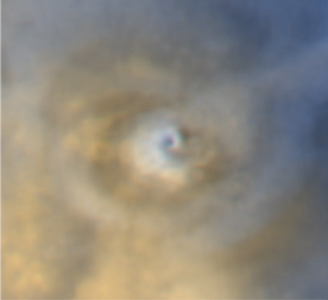

Repeated Clouds over Arsia Mons

Three wide angle views taken by the Mars Orbiter Camera on NASA’s Mars Global Surveyor at intervals approximately one Mars year apart show similar spiral dust clouds over a volcano named Arsia Mons. The upper-left image (figure 1) was taken on June 19, 2001, the first day of southern winter on Mars. The upper-right image (figure 2) was taken on April 24, 2003, in late southern autumn on Mars. The lower image was taken on Feb. 25, 2005, slightly earlier in late southern autumn on Mars.

Some parts of Mars experience weather phenomena that repeat each year at about the same time. In some regions, the repeated event may be a dust storm that appears every year, like clockwork, in such a way that we can only wish the weather were so predictable on Earth. One of the repeated weather phenomena occurs each year near the start of southern winter over Arsia Mons, which is located near 9 degrees south latitude, 121 degrees west longitude. Just before southern winter begins, sunlight warms the air on the slopes of the volcano. This air rises, bringing small amounts of dust with it. Eventually, the rising air converges over the volcano’s caldera, the large, circular depression at its summit. The fine sediment blown up from the volcano’s slopes coalesces into a spiraling cloud of dust that is thick enough to actually observe from orbit.

The spiral dust cloud over Arsia Mons repeats each year, but observations and computer calculations indicate it can only form during a short period of time each year. Similar spiral clouds have not been seen over the other large Tharsis volcanoes, but other types of clouds have been seen.

The spiral dust cloud over Arsia Mons can tower 15 to 30 kilometers (9 to 19 miles) above the volcano. The white and bluish areas in the images are thin clouds of water ice. In the 2005 case, more water ice was present than in the previous years at the time the pictures were obtained. For scale, the caldera of Arsia Mons is about 110 kilometers (68 miles) across, and the summit of the volcano stands about 10 kilometers (6 miles) above its surrounding plains.

The Mars Orbiter Camera was built and is operated by Malin Space Science Systems, San Diego, Calif. Mars Global Surveyor left Earth on Nov. 7, 1996, and began orbiting Mars on Sept. 12, 1997. JPL, a division of the California Institute of Technology, Pasadena, manages Mars Global Surveyor for NASA’s Science Mission Directorate, Washington.

Credit: NASA/JPL/MSSS